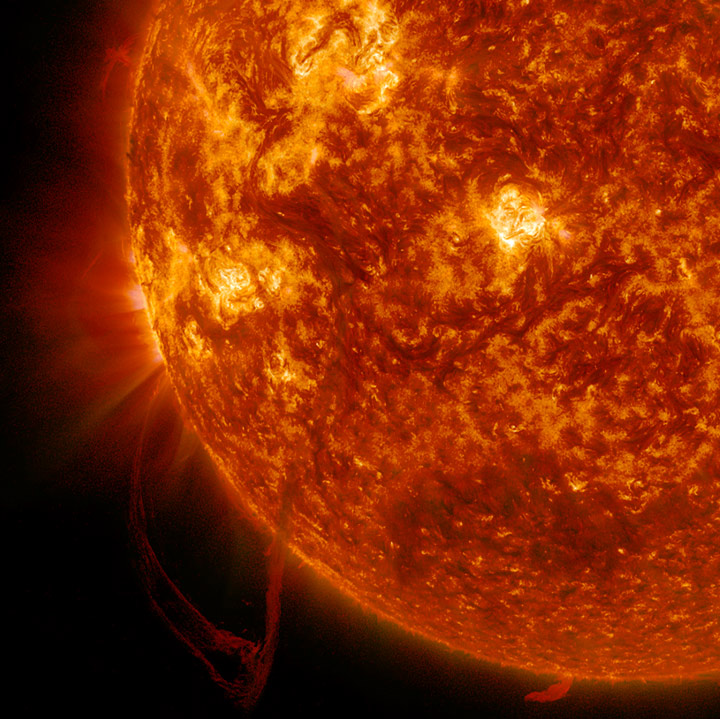

Hanging Filament

The Sun sported a very long filament that stretched out over 500,000 miles (800,000 km) and was visible for several days (June 3-4, 2014). It broke apart and dissipated soon after the end of the video clip. Filaments are tenuous strands of plasma held above the Sun's surface by magnetic forces. They appear darker because their temperature is somewhat cooler than that of the Sun's surface. The still image, shown in a combination of two wavelengths of extreme ultraviolet light, was taken at 11:33 UT on June 4.

Credit: NASA/Goddard/Solar Dynamics Observatory